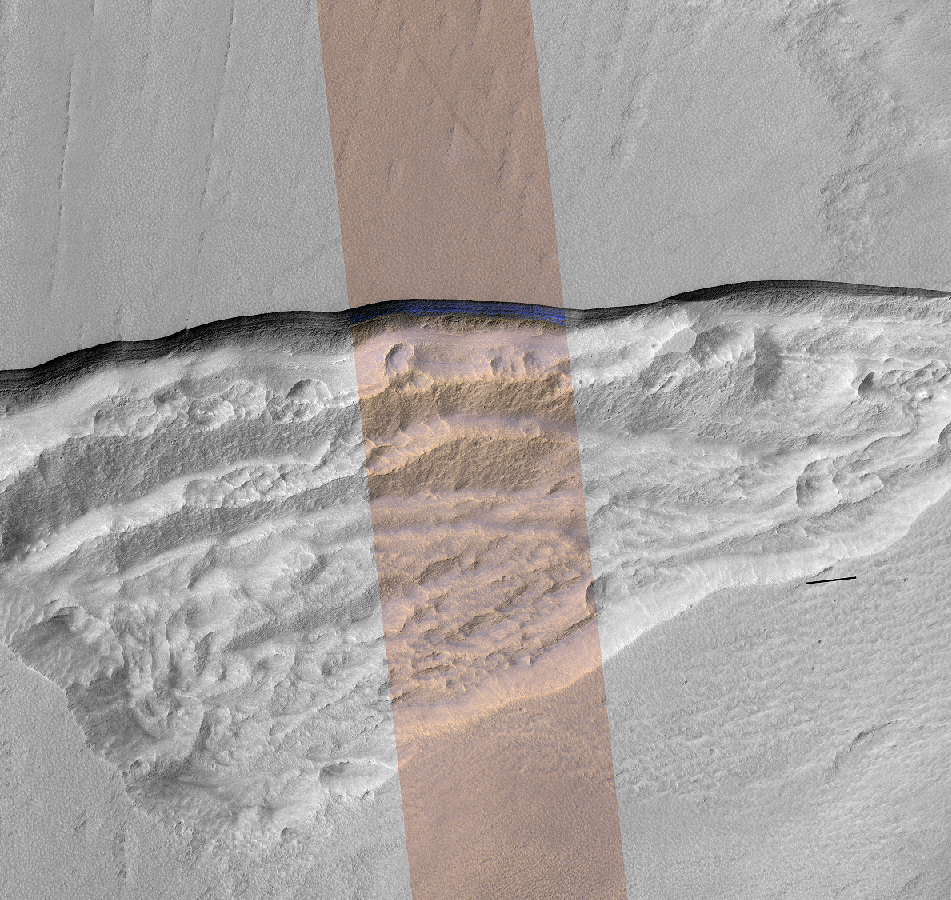

Pit Where a Scarp Exposes an Underground Deposit of Martian Ice

Figure 1

At this wedge-shaped pit on Mars, the steep slope (or scarp) at the northern edge (toward the top of the image) exposes a cross-section of a thick sheet of underground water ice.

The image is from the High Resolution Imaging Stereo Experiment (HiRISE) camera on NASA’s Mars Reconnaissance Orbiter. The gray-scale portions on left and right are from a single waveband in the red-light portion of the visible spectrum. The middle section, in enhanced color, combines data from red, near-infrared and blue-green wavebands.

The scene covers an area about three miles (five kilometers) wide. Figure 1 includes a one-kilometer scale bar. One kilometer is about six-tenths of a mile. The ice-exposing scarp at the northern edge of the pit has a steepness of about 45 to 55 degrees, plunging from the relatively level ground outside the pit.

A zoomed-in view showing more detail of the scarp is at PIA22077. Both views are products from HiRISE observation ESP_022389_1230, made on May 7, 2011, at 56.6 degrees south latitude, 114.1 degrees east longitude.

In January 2018, in the journal Science, researchers reported finding and studying eight such ice-exposing scarps in the middle latitudes of Mars. The presence of vast underground ice deposits in Mars’ middle latitudes was known previously. The report of unusual sites where they are exposed provides new information about their depth and layering. It also identifies potential water resources for future Mars missions and possibilities for studying Martian climate history by examining the ice layers holding a record of past climate cycles. The ice may have been deposited as snow when the tilt of Mars’ rotation axis was greater than it is now.

The University of Arizona, Tucson, operates HiRISE, which was built by Ball Aerospace & Technologies Corp., Boulder, Colorado. NASA’s Jet Propulsion Laboratory, a division of Caltech in Pasadena, California, manages the Mars Reconnaissance Orbiter Project for NASA’s Science Mission Directorate, Washington.

Credit: NASA/JPL-Caltech/UA/USGS